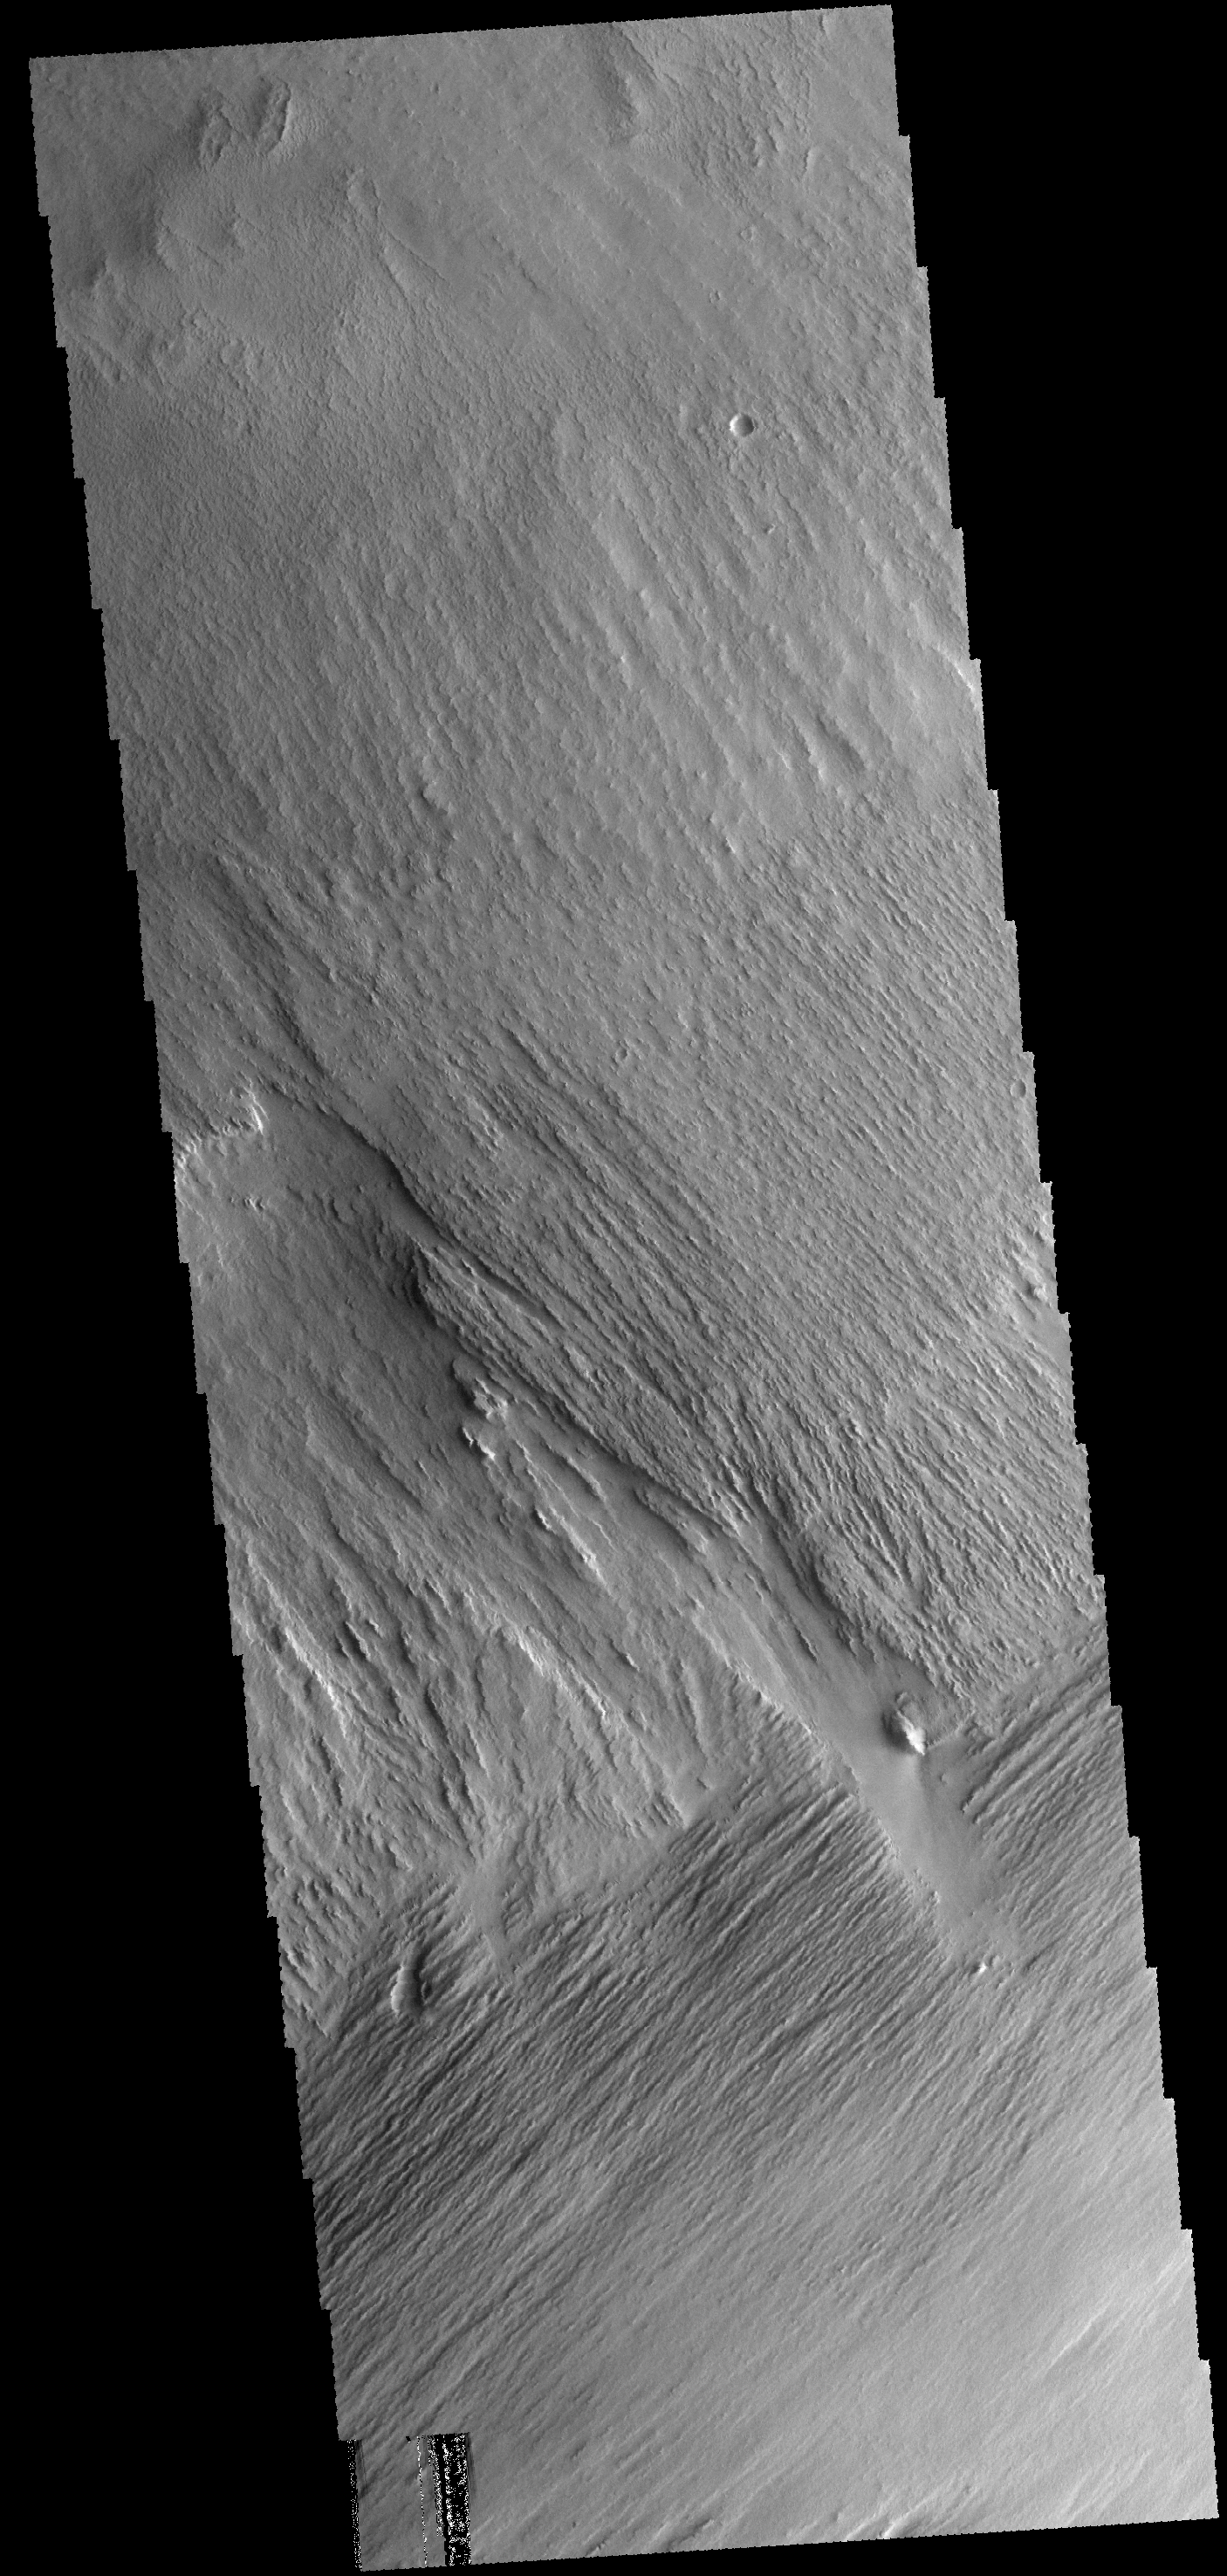

Yardangs

This region near Memnonia Sulci has been eroded by the wind to form linear ridges called yardangs. The two prominent directions of wind are recorded by the two directions of the ridges.

Credit: NASA/JPL-Caltech/ASU